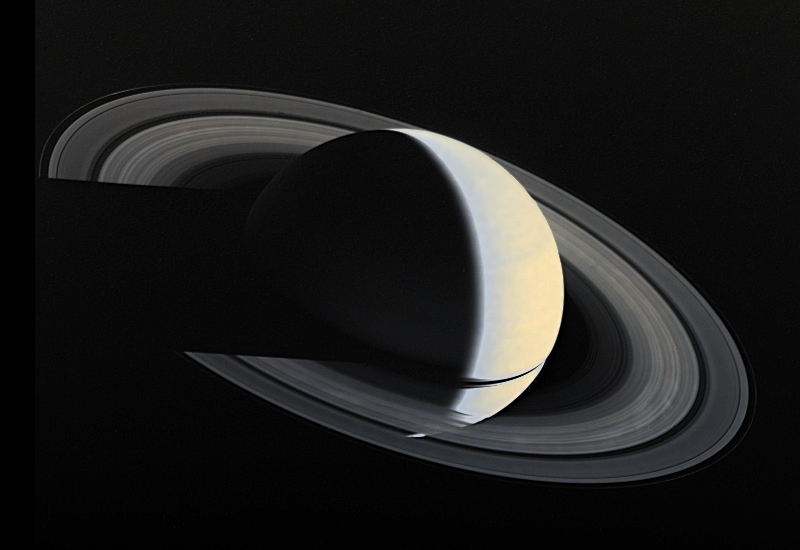

Full-disk Color Image of Crescent Saturn with Rings and Ring Shadows

Voyager 1 image of Saturn and its ring taken Nov. 16, 1980 four days after closest approach to Saturn, from a distance of 5,300, 000 km (3,300,000 miles). This viewing geometry, which shows Saturn as a crescent, is never achieved from Earth. The Saturnian rings, like the cloud tops of Saturn itself, are visible because they reflect sunlight. The translucent nature of the rings is apparent where Saturn can be seen through parts of the rings. Other parts of the rings are so dense with orbiting ice particles that almost no sunlight shines through them and a shadow is cast onto the yellowish cloud tops of Saturn, which in turn, casts a shadow across the rings at right. The black strip within the rings is the Cassini Division, which contains much less orbiting ring material than elsewhere in the rings.

Credit: NASA/JPL/USGS